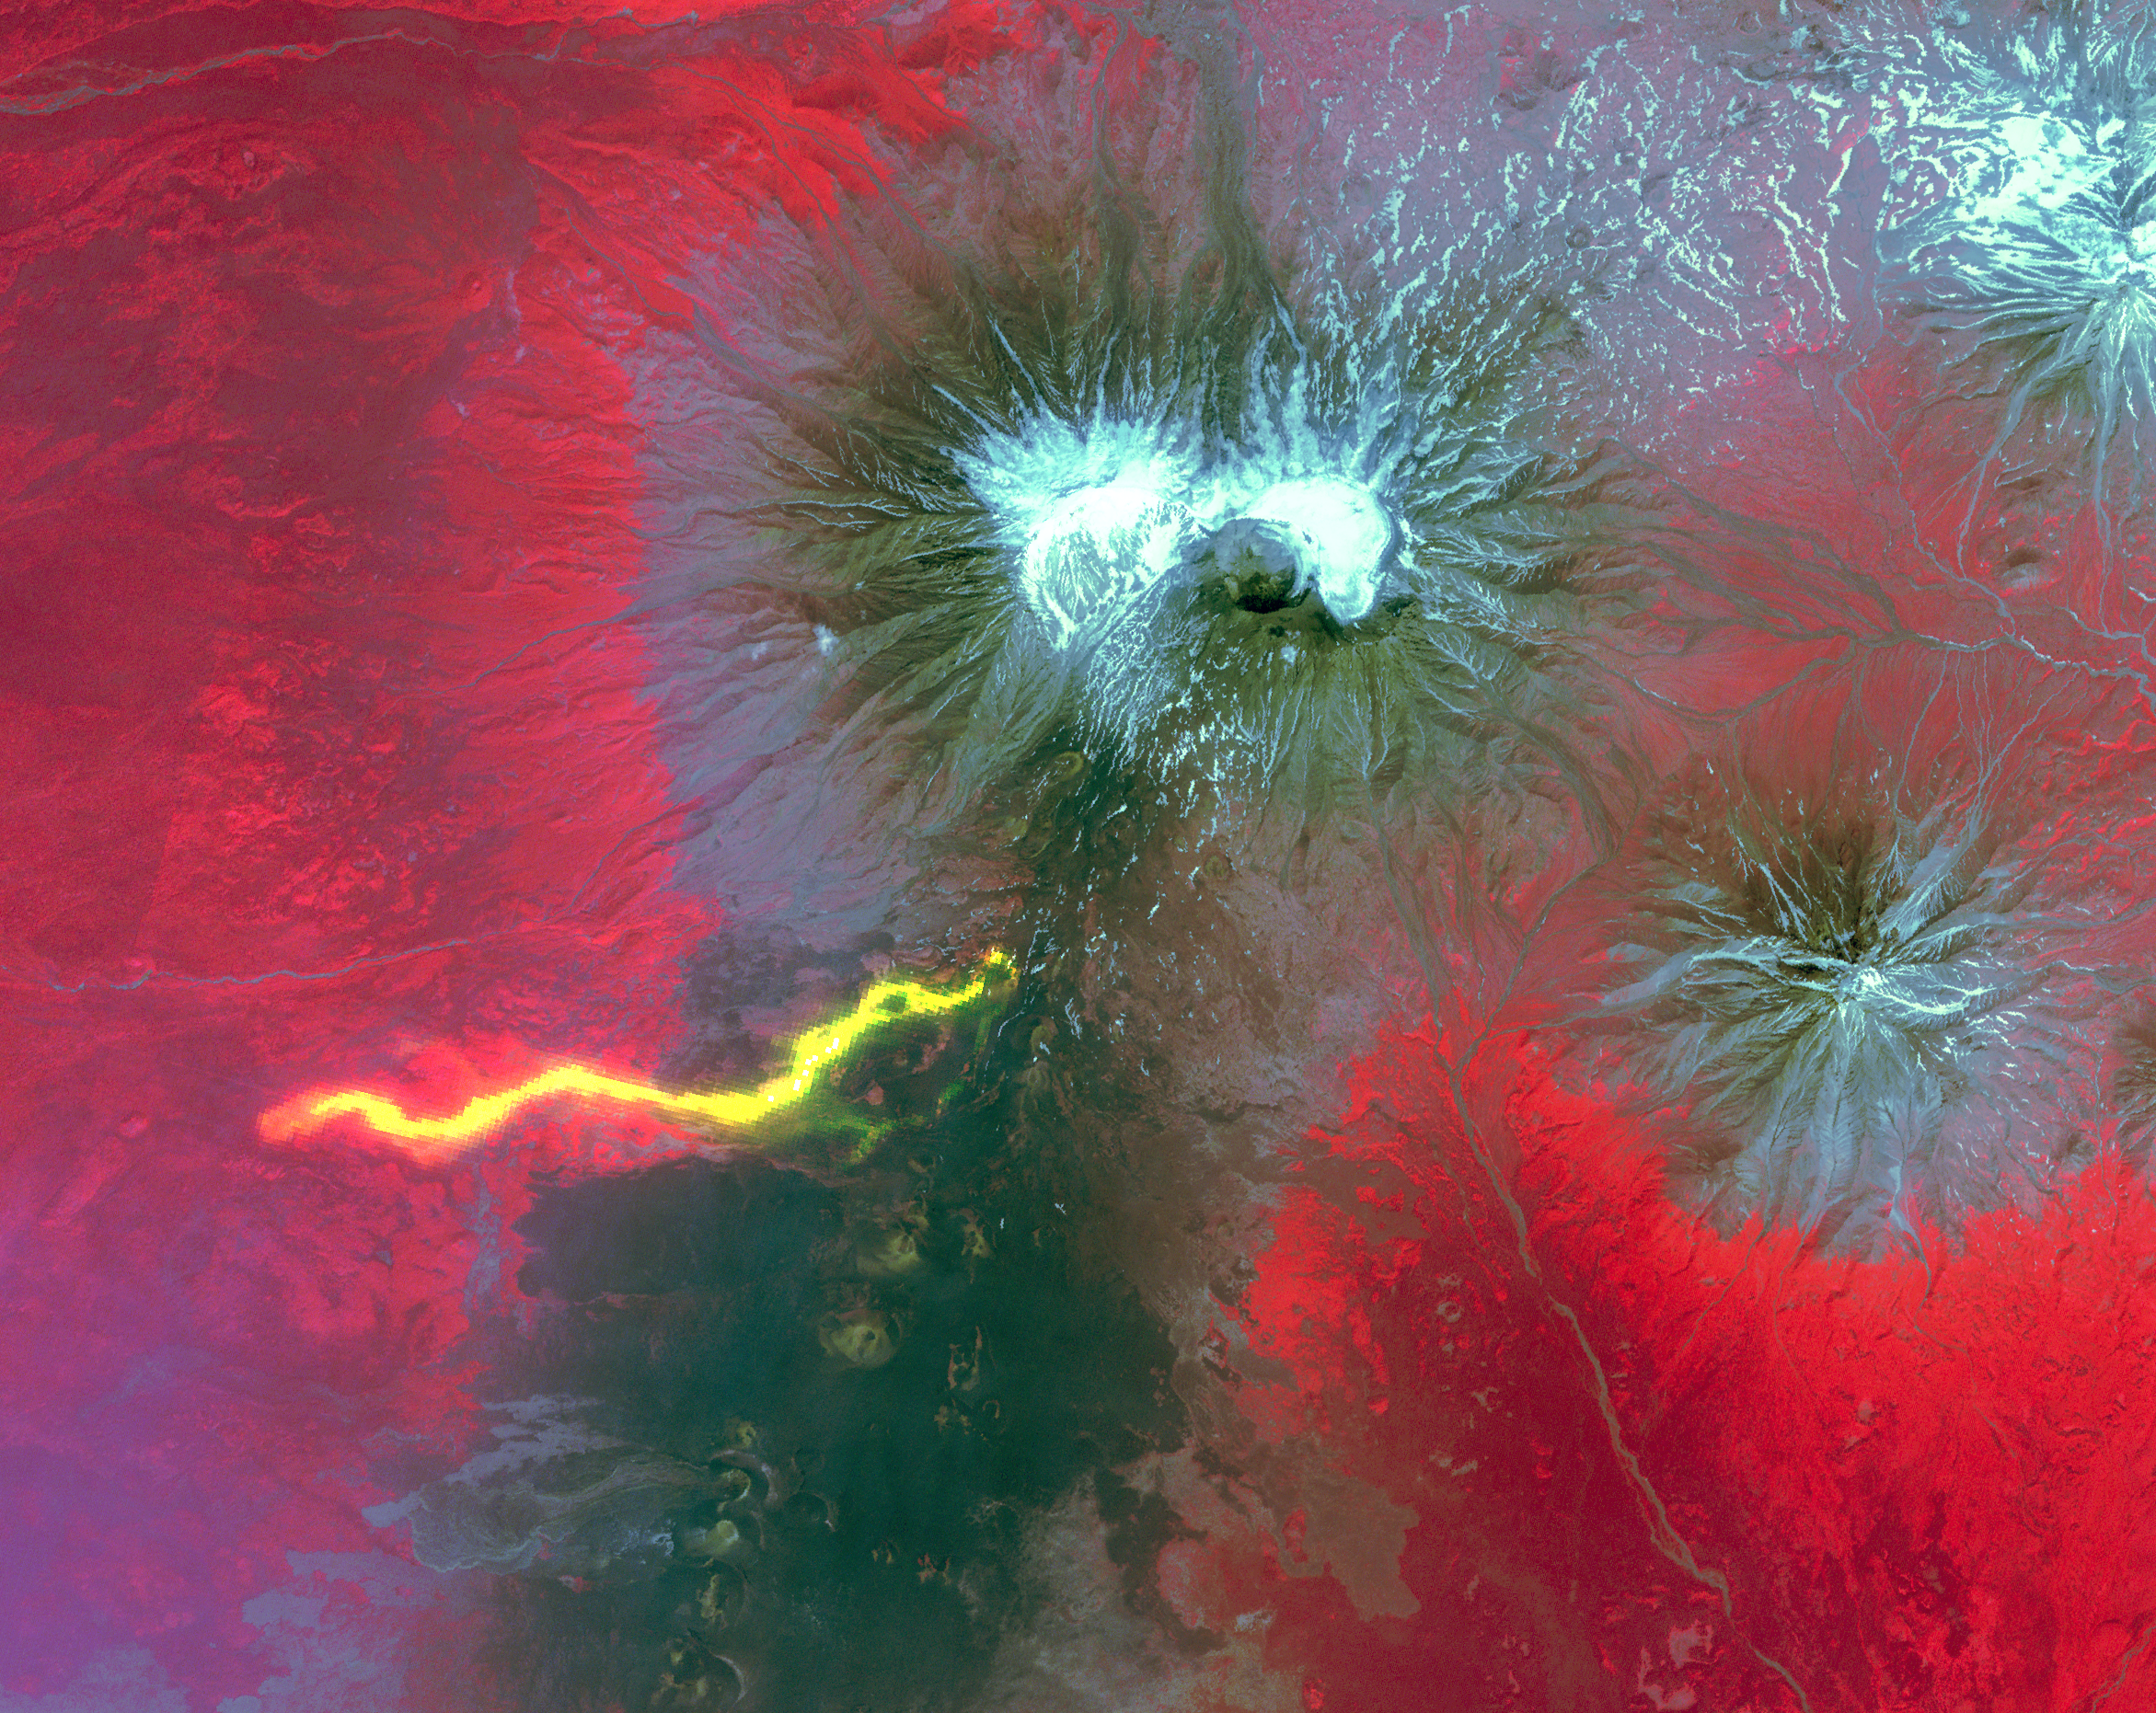

NASA’s Terra Spacecraft Captures Russian Volcano Eruption

Plosky Tolbachik volcano, in Russia’s far eastern Kamchatka peninsula, erupted on Nov. 27, 2012 for the first time in 35 years, sending clouds of ash almost 10,000 feet (about 3,000 meters) into the sky. Two nearby scientific camps were destroyed by lava flows, and schools in nearby villages were closed as a precaution. In this composite image from the Advanced Spaceborne Thermal Emission and Reflection Radiometer (ASTER) instrument on NASA’s Terra spacecraft, a scene from July 19, 2012 provides the background, with vegetation in red, older lava flows in dark gray and snow in white. A nighttime thermal infrared image, acquired Dec. 3, 2012, is overlaid on the visible image, and highlights the hot lava flows in bright yellow. The image covers an area of 20.5 by 17.4 miles (33 by 28 kilometers) and is located at 55.7 degrees north latitude, 160.2 degrees east longitude.

With its 14 spectral bands from the visible to the thermal infrared wavelength region and its high spatial resolution of 15 to 90 meters (about 50 to 300 feet), ASTER images Earth to map and monitor the changing surface of our planet. ASTER is one of five Earth-observing instruments launched Dec. 18, 1999, on Terra. The instrument was built by Japan’s Ministry of Economy, Trade and Industry. A joint U.S./Japan science team is responsible for validation and calibration of the instrument and data products.

The broad spectral coverage and high spectral resolution of ASTER provides scientists in numerous disciplines with critical information for surface mapping and monitoring of dynamic conditions and temporal change. Example applications are: monitoring glacial advances and retreats; monitoring potentially active volcanoes; identifying crop stress; determining cloud morphology and physical properties; wetlands evaluation; thermal pollution monitoring; coral reef degradation; surface temperature mapping of soils and geology; and measuring surface heat balance.

The U.S. science team is located at NASA’s Jet Propulsion Laboratory, Pasadena, Calif. The Terra mission is part of NASA’s Science Mission Directorate, Washington, D.C.

Credit: NASA/GSFC/METI/ERSDAC/JAROS, and U.S./Japan ASTER Science Team